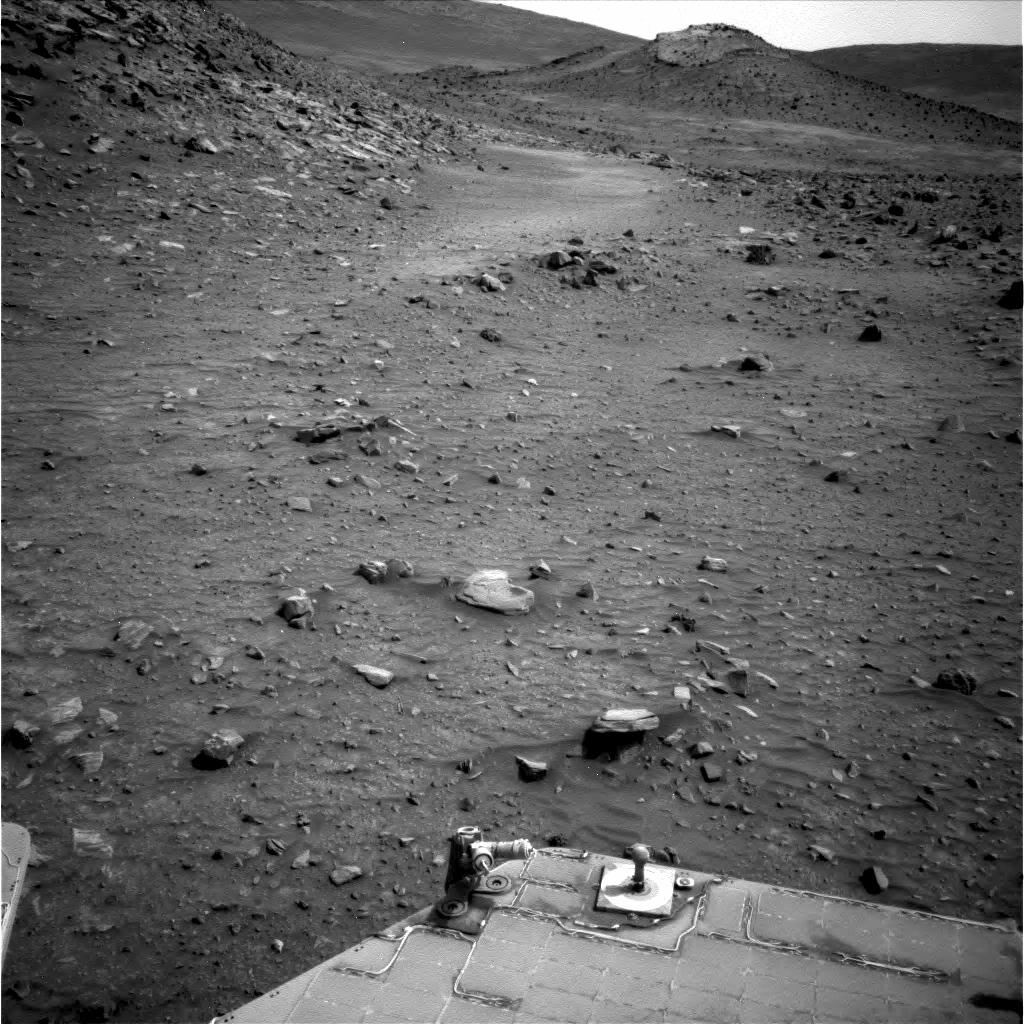

View in Travel Direction, Sol 1870, with ‘Rock Garden’

The cluster of rocks labeled a “Rock Garden” in this image is where NASA’s Mars Exploration Rover Spirit became embedded in April 2009.

Spirit used its navigation camera to capture this view of the terrain toward the southeast from the location Spirit reached on the 1,870th Martian day, or sol, of the rover’s mission on Mars (April 7, 2009).

The ground just left of the center of the image is where Spirit became embedded later in April. Wheels on the western side of the rover broke through the dark, crusty surface into bright, loose, sandy material that was not visible as the rover approached the site.

Credit: NASA/JPL-Caltech